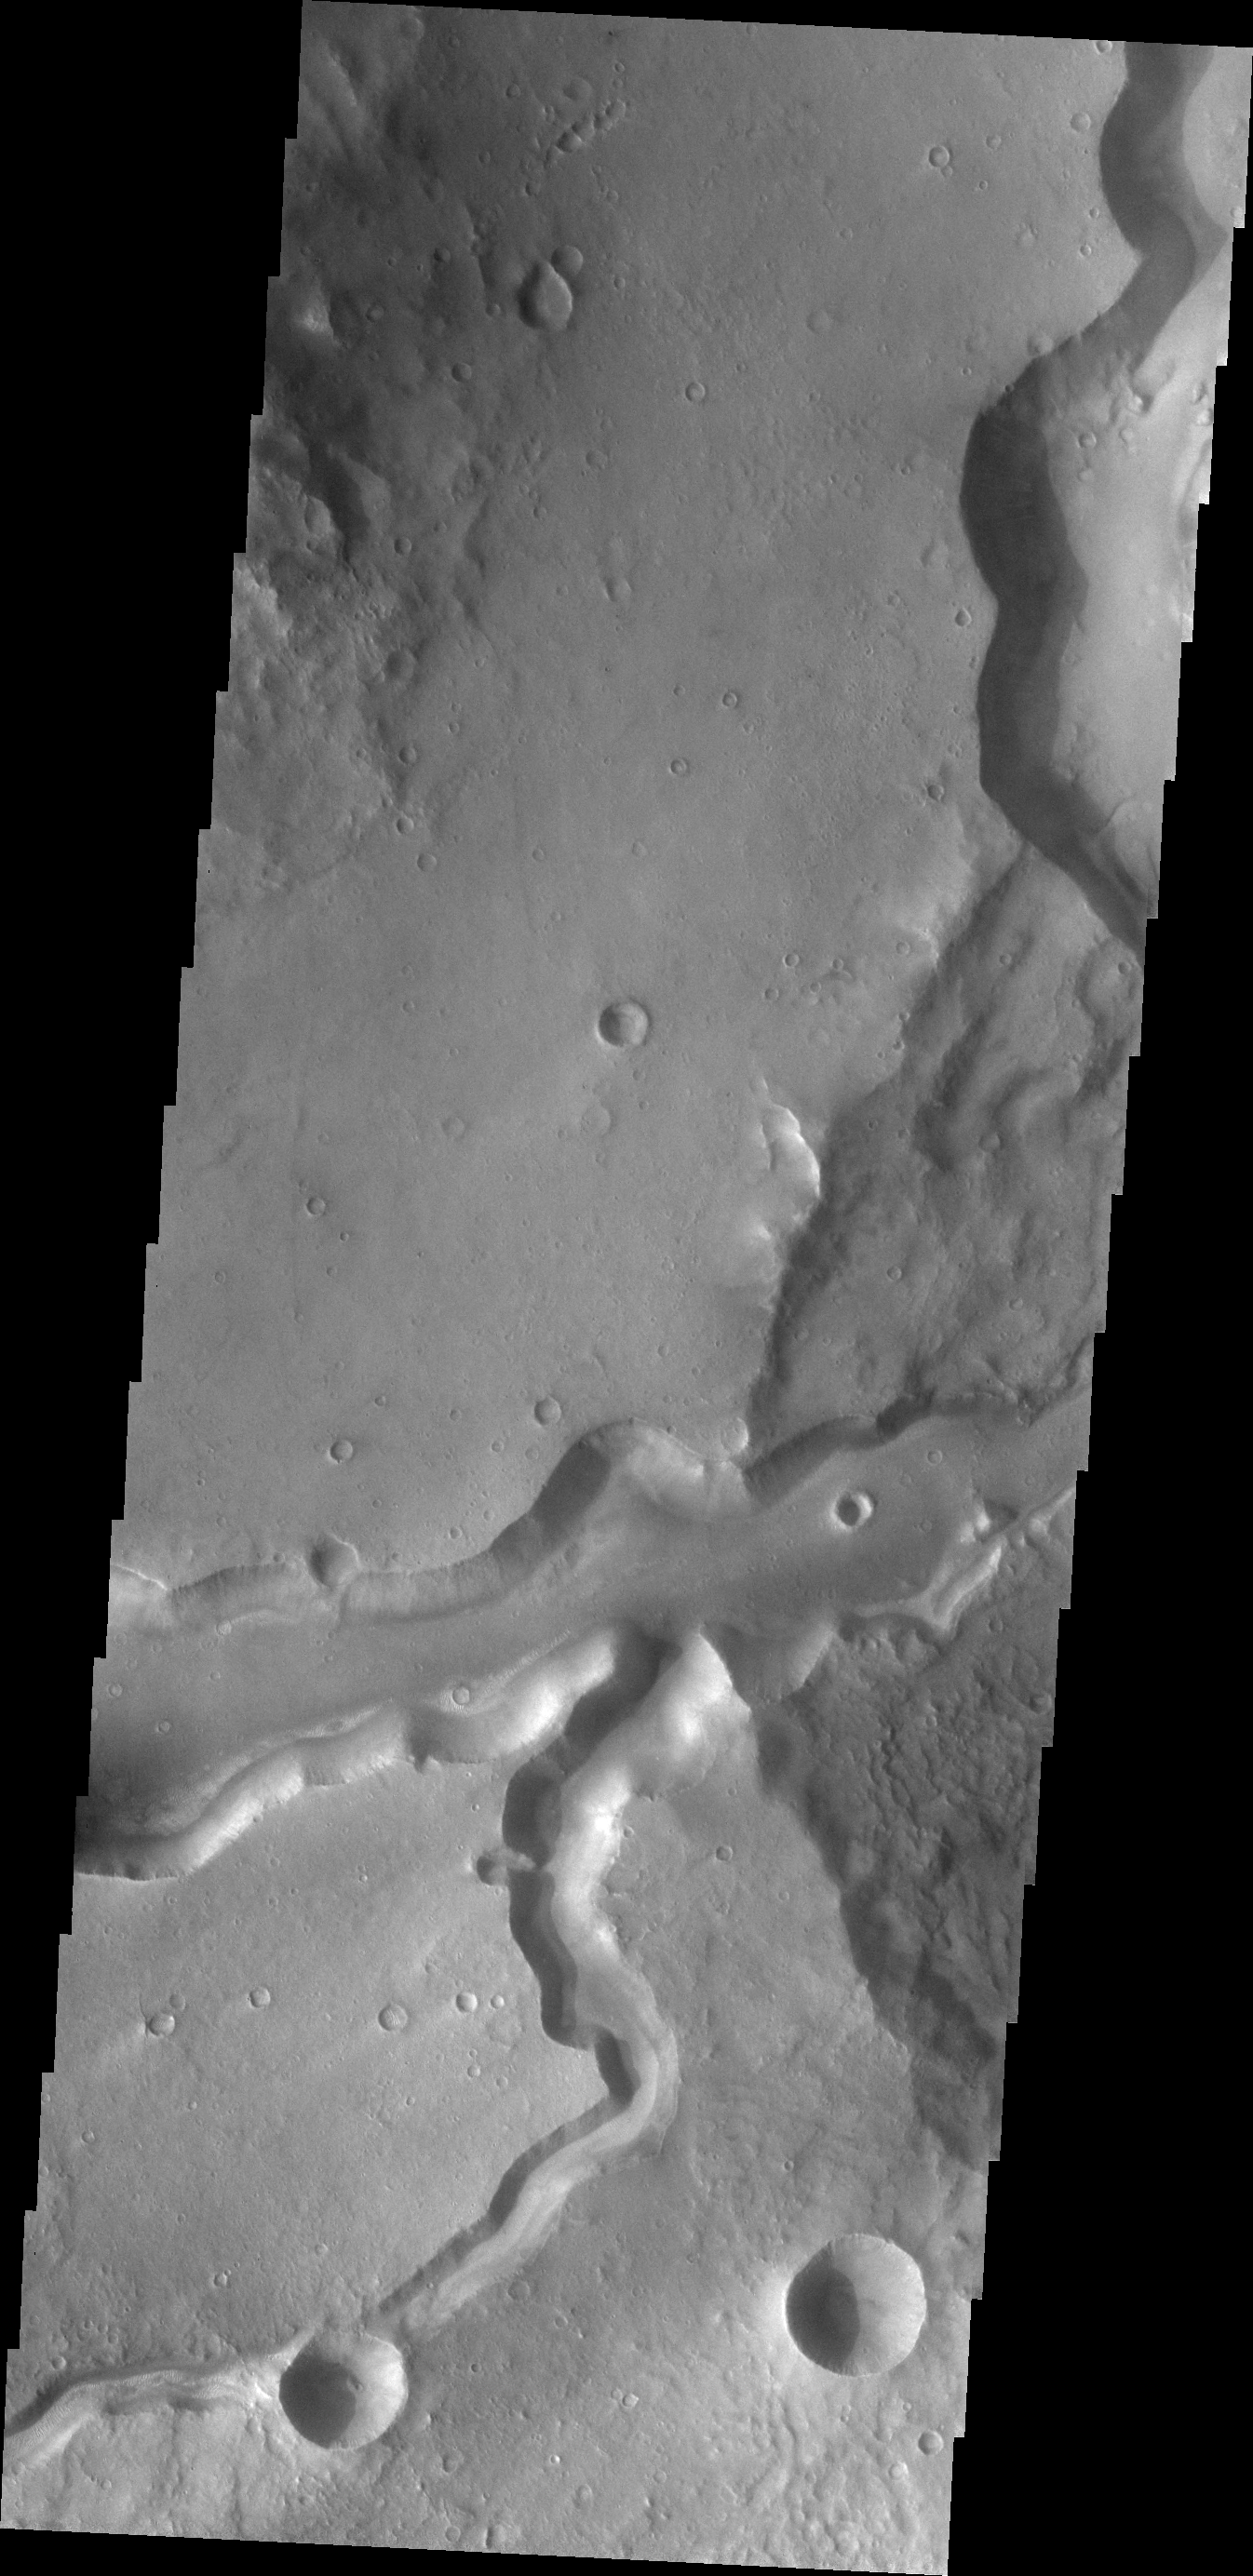

Bahram Vallis

Today’s VIS image shows Bahram Vallis where it enters Waspam Crater. Bahram Vallis exits the crater to the north a short distance from this location along the rim of Waspam Crater.

Credit: NASA/JPL/ASU